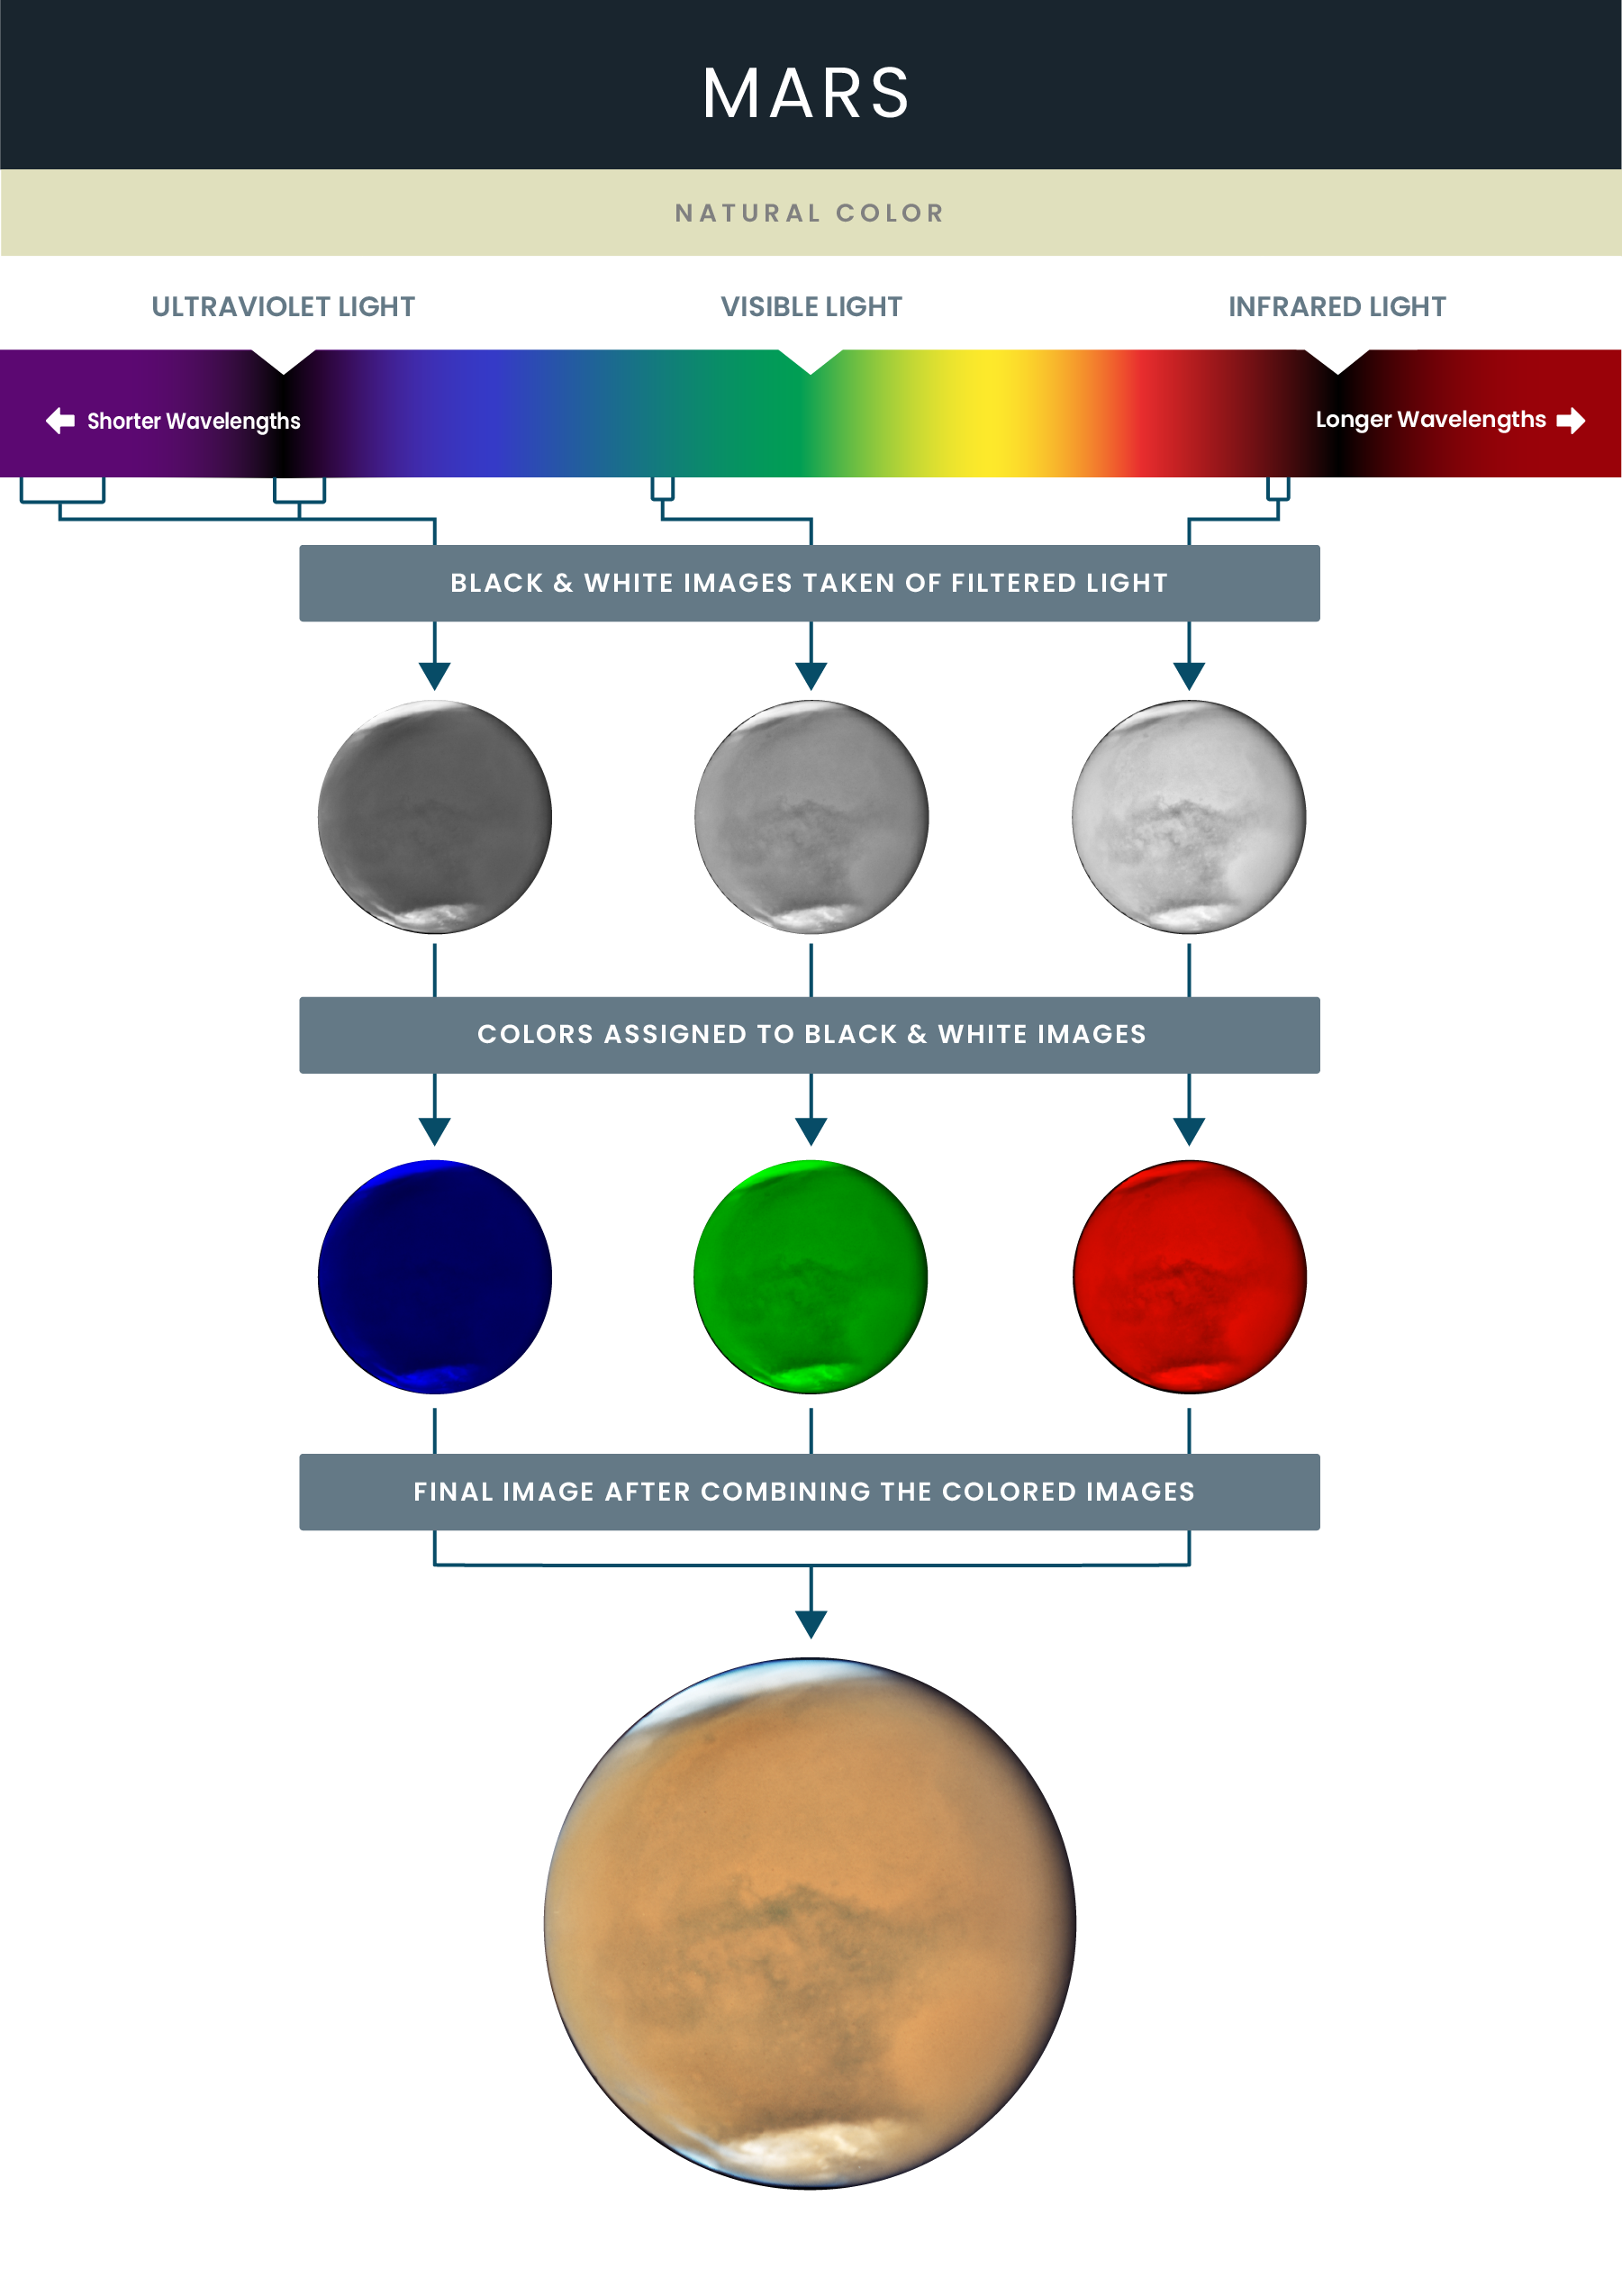

Mosaic Image of Mars

This image of Mars was constructed from three different black-and-white images recording red light, green light and blue light reflected from the planet. These filters and the colors assigned to them were chosen to correlate to Mars’ actual colors. Not surprisingly, the brightest black-and-white image of the red planet is the one taken through a red filter, because Mars has a strong red coloring in visible light. However, note that the northern ice cap in these black-and-white images is equally bright in red, green and blue light because its actual color is white. When red, green and blue light combine in equal measure, they produce white light, a reverse prism or rainbow effect.

Credit: NASA and STScI